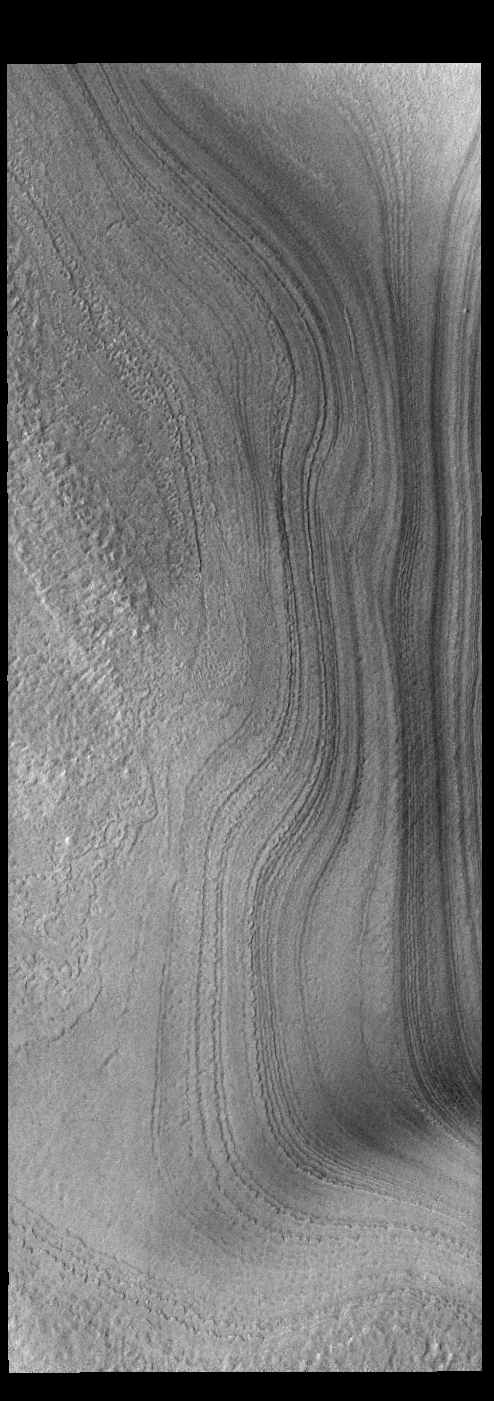

Polar Layers

This VIS image shows layering in the south polar cap. The layers are formed over thousands of years of seasonal change, reflecting ice and dust surface deposition. Where the layers appear close to each other are steep trough sides. The steeper the slope, the closer the layers. This image was collected during summer at the south polar cap.

Credit: NASA/JPL-Caltech/ASU